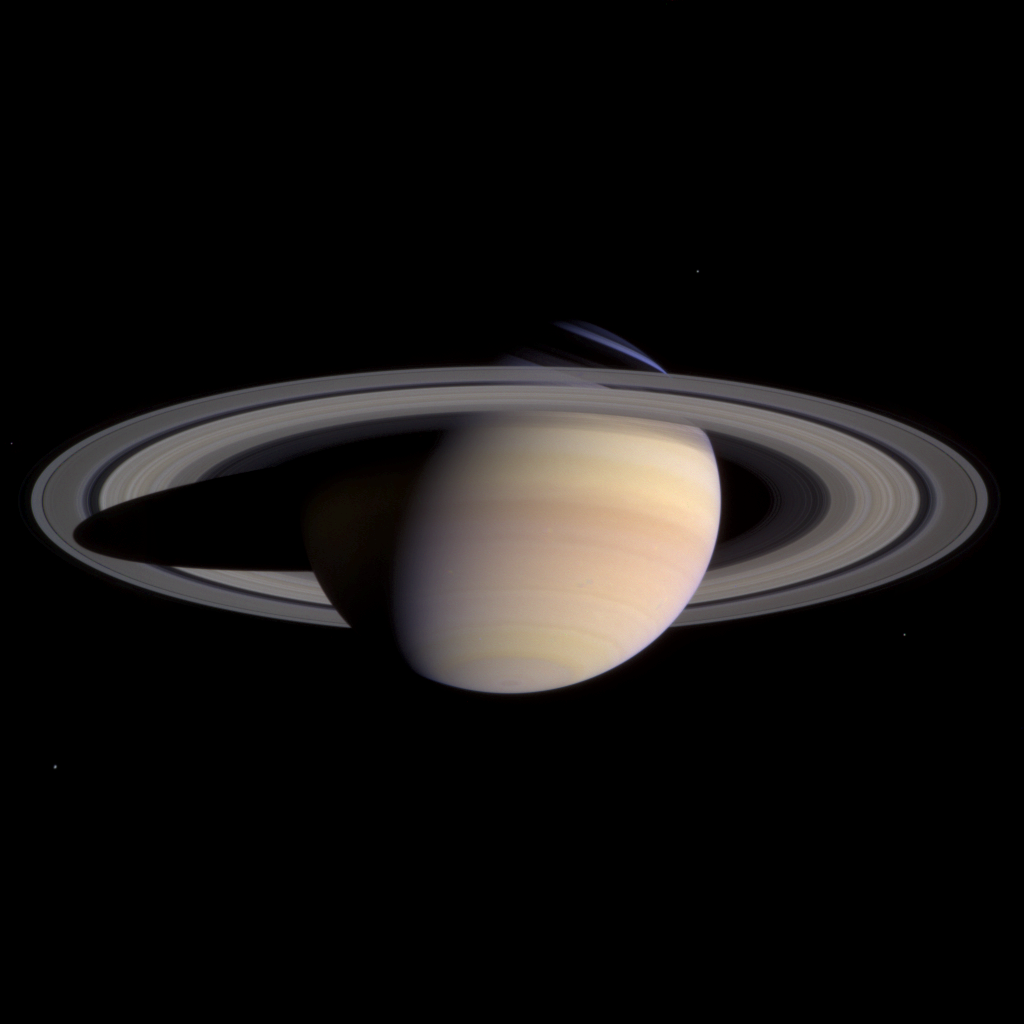

Saturn in Color

Saturn and its rings completely fill the field of view of Cassini’s narrow angle camera in this natural color image taken on March 27, 2004. This is the last single ‘eyeful’ of Saturn and its rings achievable with the narrow angle camera on approach to the planet. From now until orbit insertion, Saturn and its rings will be larger than the field of view of the narrow angle camera.

Color variations between atmospheric bands and features in the southern hemisphere of Saturn, as well as subtle color differences across the planet’s middle B ring, are now more distinct than ever. Color variations generally imply different compositions. The nature and causes of any compositional differences in both the atmosphere and the rings are major questions to be investigated by Cassini scientists as the mission progresses.

The bright blue sliver of light in the northern hemisphere is sunlight passing through the Cassini Division in Saturn’s rings and being scattered by the cloud-free upper atmosphere.

Two faint dark spots are visible in the southern hemisphere. These spots are close to the latitude where Cassini saw two storms merging in mid-March. The fate of the storms visible here is unclear. They are getting close and will eventually merge or squeeze past each other. Further analysis of such dynamic systems in Saturn’s atmosphere will help scientists understand their origins and complex interactions.

Moons visible in this image are (clockwise from top right): Enceladus (499 kilometers or 310 miles across), Mimas (398 kilometers or 247 miles across), Tethys (1060 kilometers or 659 miles across) and Epimetheus (116 kilometers or 72 miles across). Epimetheus is dim and appears just above the left edge of the rings. Brightnesses have been exaggerated to aid visibility.

The image is a composite of three exposures, in red, green and blue, taken when the spacecraft was 47.7 million kilometers (29.7 million miles) from the planet. The image scale is 286 kilometers (178 miles) per pixel.

The Cassini-Huygens mission is a cooperative project of NASA, the European Space Agency and the Italian Space Agency. The Jet Propulsion Laboratory, a division of the California Institute of Technology in Pasadena, manages the Cassini-Huygens mission for NASA’s Office of Space Science, Washington, D.C. The Cassini orbiter and its two onboard cameras, were designed, developed and assembled at JPL. The imaging team is based at the Space Science Institute, Boulder, Colo.

Credit: NASA/JPL/Space Science Institute